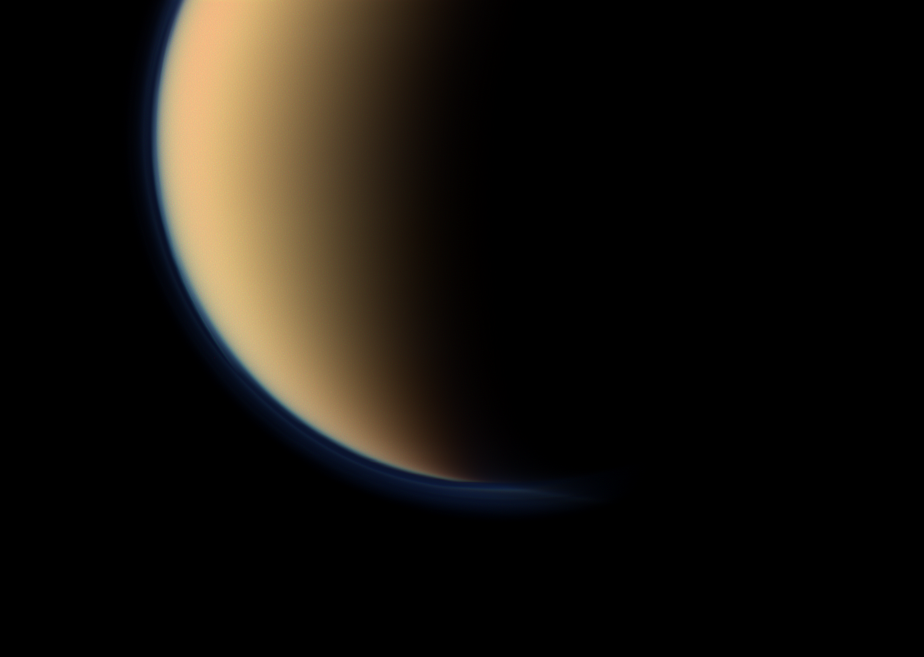

Orange and Blue Hazes

Close-up View

These views from NASA’s Cassini spacecraft look toward the south polar region of Saturn’s largest moon, Titan, and show a depression within the moon’s orange and blue haze layers near the south pole.

The close-up view was captured with the narrow-angle camera. Another view taken a second later with the wide-angle camera is also included here for context.

The moon’s high altitude haze layer appears blue here whereas the main atmospheric haze is orange. The difference in color could be due to particle size of the haze. The blue haze likely consists of smaller particles than the orange haze.

The depressed or attenuated layer appears in the transition area between the orange and blue hazes about a third of the way in from the left edge of the narrow-angle image. The moon’s south pole is in the upper right of this image. This view suggests Titan’s north polar vortex, or hood, is beginning to flip from north to south. See PIA08137 to learn about Titan’s north polar hood. To learn about changes since Saturn’s August 2009 equinox, see PIA11603 and PIA11667.

The southern pole of Titan is going into darkness as the sun advances towards the north with each passing day. The upper layer of Titan’s hazes is still illuminated by sunlight.

Images taken using red, green and blue spectral filters were combined to create this natural color view. The images were obtained on Sept. 11, 2011 at a distance of approximately 83,000 miles (134,000 kilometers) from Titan. Image scale is 2,581 feet (787 meters) per pixel.

The Cassini-Huygens mission is a cooperative project of NASA, the European Space Agency and the Italian Space Agency. The Jet Propulsion Laboratory, a division of the California Institute of Technology in Pasadena, manages the Cassini-Huygens mission for NASA’s Science Mission Directorate, Washington. The Cassini orbiter and its two onboard cameras were designed, developed and assembled at JPL. The imaging team is based at the Space Science Institute in Boulder, Colo.

Credit: NASA/JPL-Caltech/Space Science Institute